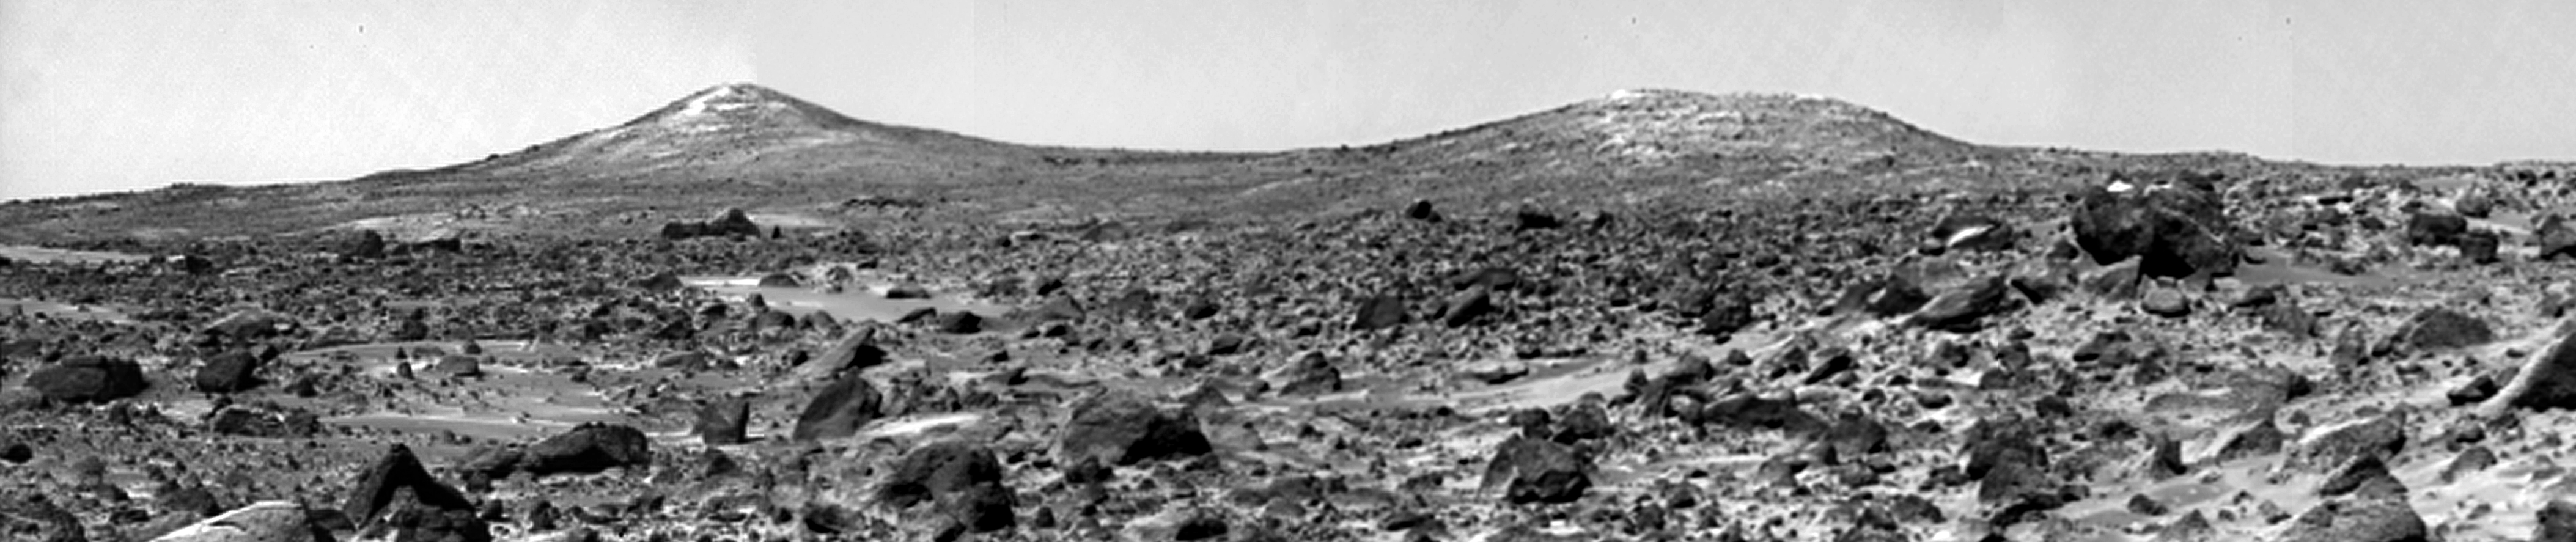

Twin Peaks (B/W)

The Twin Peaks are modest-size hills to the southwest of the Mars Pathfinder landing site. They were discovered on the first panoramas taken by the IMP camera on the 4th of July, 1997, and subsequently identified in Viking Orbiter images taken over 20 years ago. The peaks are approximately 30-35 meters (-100 feet) tall. North Twin is approximately 860 meters (2800 feet) from the lander, and South Twin is about a kilometer away (3300 feet). The scene includes bouldery ridges and swales or “hummocks” of flood debris that range from a few tens of meters away from the lander to the distance of the South Twin Peak. The large rock at the right edge of the scene is nicknamed “Hippo.” This rock is about a meter (3 feet) across and 25 meters (80 feet) distant.

Mars Pathfinder is the second in NASA’s Discovery program of low-cost spacecraft with highly focused science goals. The Jet Propulsion Laboratory, Pasadena, CA, developed and manages the Mars Pathfinder mission for NASA’s Office of Space Science, Washington, D.C. JPL is a division of the California Institute of Technology (Caltech). The IMP was developed by the University of Arizona Lunar and Planetary Laboratory under contract to JPL. Peter Smith is the Principal Investigator.

Photojournal note: Sojourner spent 83 days of a planned seven-day mission exploring the Martian terrain, acquiring images, and taking chemical, atmospheric and other measurements. The final data transmission received from Pathfinder was at 10:23 UTC on September 27, 1997. Although mission managers tried to restore full communications during the following five months, the successful mission was terminated on March 10, 1998.

Credit: NASA/JPL